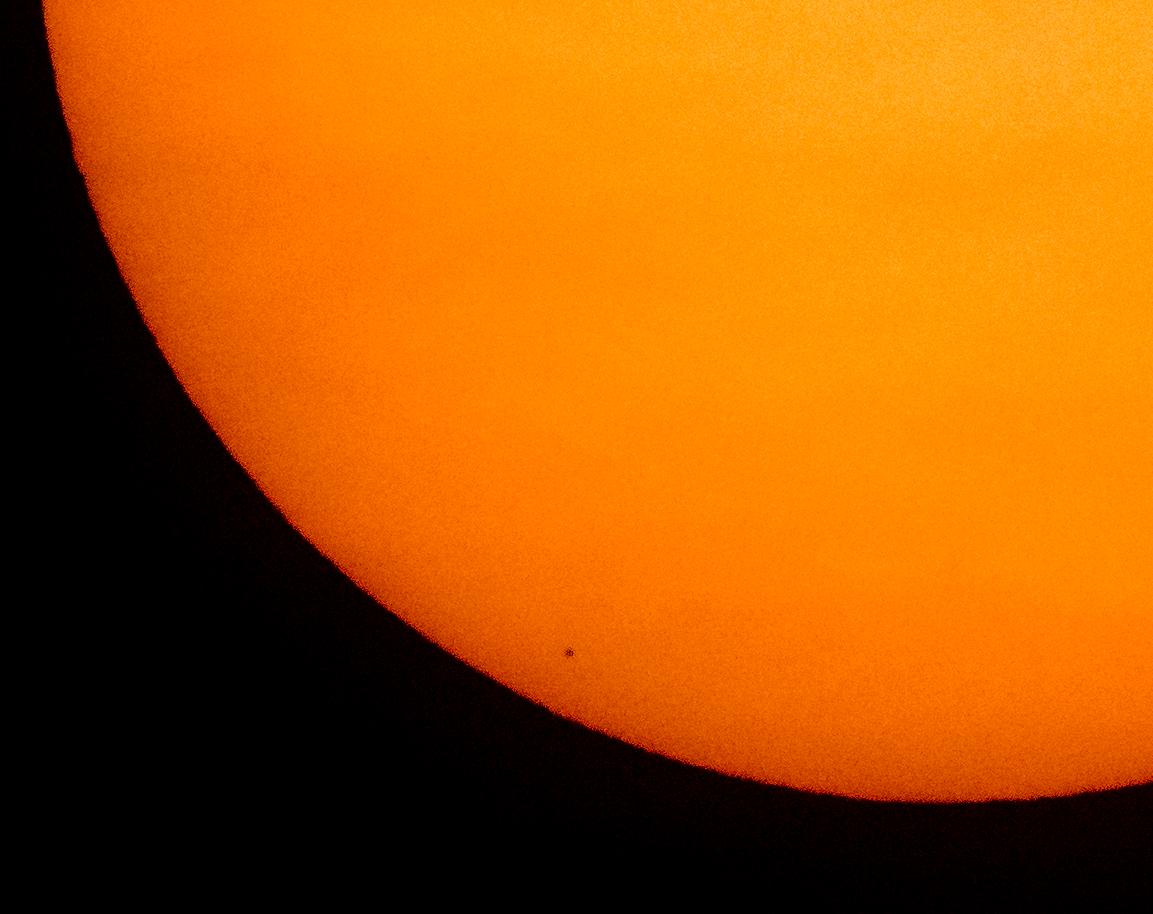

Mercury Solar Transit

The planet Mercury is seen in silhouette, low center, as it transits across the face of the Sun Monday, Nov. 11, 2019, from Washington. Mercury’s last transit was in 2016. The next won’t happen again until 2032.

Credit: NASA/Bill Ingalls